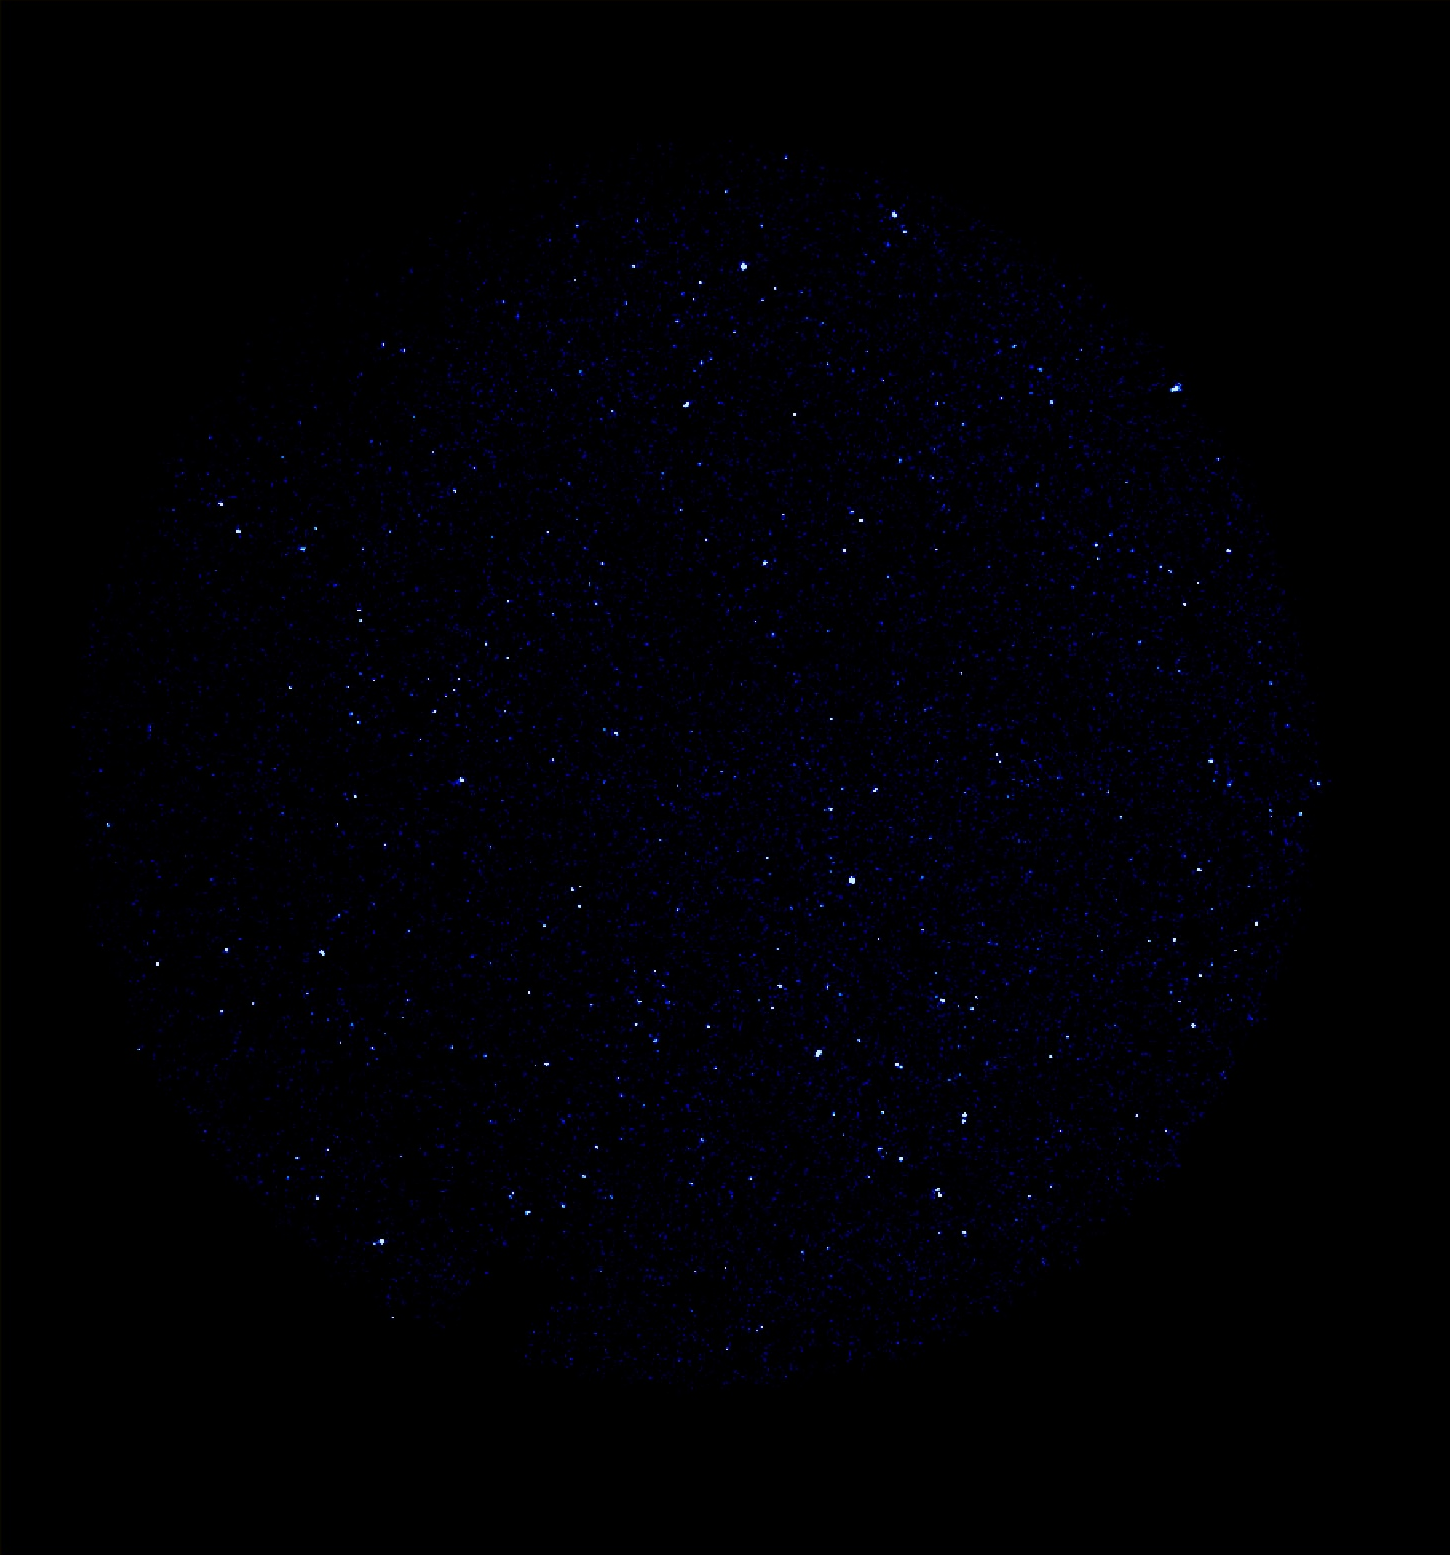

GALEX 1st Light Far Ultraviolet

This image was taken May 21 and 22 by NASA’s Galaxy Evolution Explorer. The image was made from data gathered by the far ultraviolet channel of the spacecraft camera during the mission’s “first light” milestone. It shows about 400 celestial objects, appearing in blue, detected over a 3-minute, 20-second period in the constellation Hercules.

The Galaxy Evolution Explorer’s first light images are dedicated to the crew of the Space Shuttle Columbia. The Hercules region was directly above Columbia when it made its last contact with NASA Mission Control on February 1, over the skies of Texas.

The Galaxy Evolution Explorer launched on April 28 on a mission to map the celestial sky in the ultraviolet and determine the history of star formation in the universe over the last 10 billion years.

Credit: NASA/JPL/Caltech